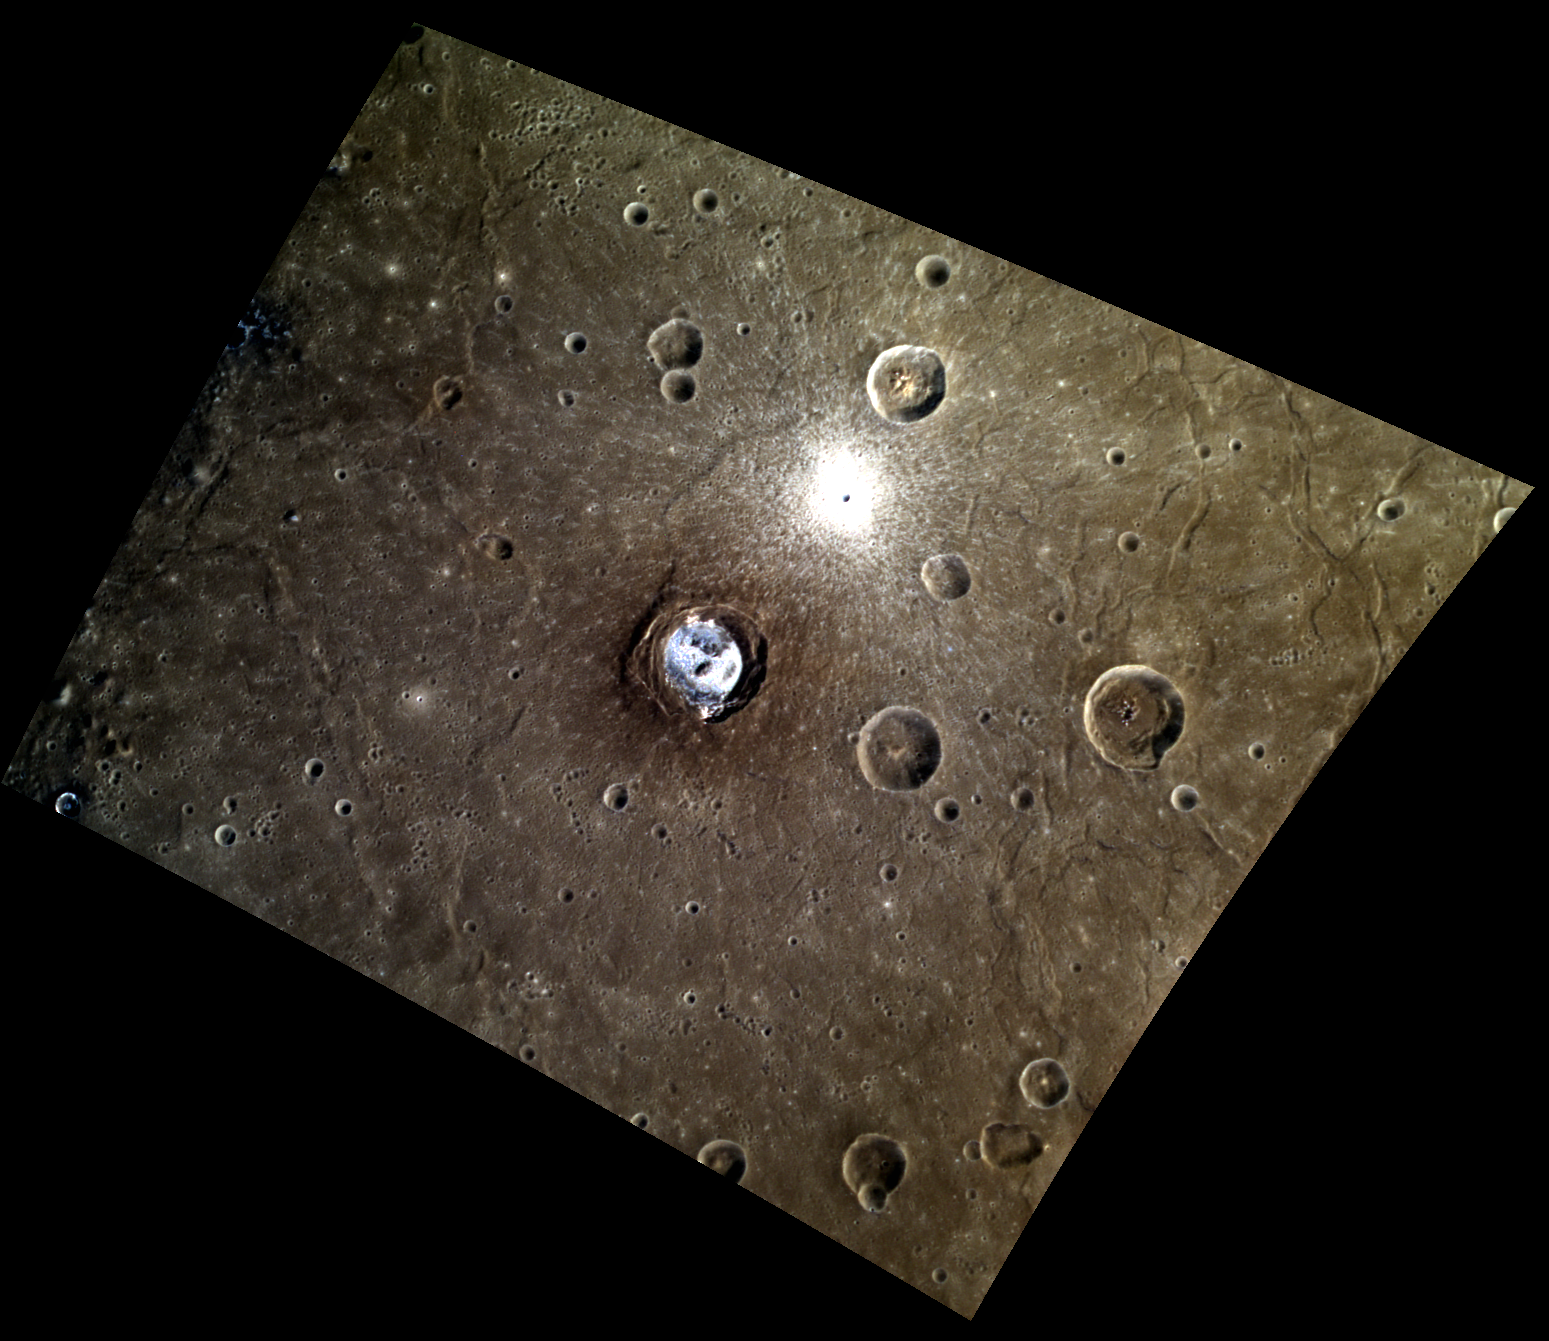

Colorful Kertesz in Caloris

The hollows-covered floor of Kertesz, located near the center of this image, distinguishes it from the other craters in this enhanced-color scene. A 3-kilometer crater also features prominently in this image despite its small size, due to its extensive set of young, bright rays. Both of these features are located on the floor of the great Caloris basin, which is a host to a variety of interesting tectonic features, including the troughs visible on the east side of this image.

This image was acquired as a high-resolution targeted color observation. Targeted color observations are images of a small area on Mercury’s surface at resolutions higher than the 1-kilometer/pixel 8-color base map. During MESSENGER’s one-year primary mission, hundreds of targeted color observations were obtained. During MESSENGER’s extended mission, high-resolution targeted color observations are more rare, as the 3-color base map covered Mercury’s northern hemisphere with the highest-resolution color images that are possible.

Date acquired: November 01, 2013
Image Mission Elapsed Time (MET): 25622919, 25622939, 25622923
Image ID: 5115429, 5115434, 5115430
Instrument: Wide Angle Camera (WAC) of the Mercury Dual Imaging System (MDIS)
WAC filters: 9, 7, 6 (996, 748, 433 nanometers) in red, green, and blue
Center Latitude: 27.16°
Center Longitude: 146.1° E
Resolution: 272 meters/pixel
Scale: Kertesz has a diameter of 32 kilometers (20 miles)
Incidence Angle: 42.4°
Emission Angle: 36.9°
Phase Angle: 78.2°

The MESSENGER spacecraft is the first ever to orbit the planet Mercury, and the spacecraft’s seven scientific instruments and radio science investigation are unraveling the history and evolution of the Solar System’s innermost planet. MESSENGER acquired over 150,000 images and extensive other data sets. MESSENGER is capable of continuing orbital operations until early 2015.

For information regarding the use of images, see the MESSENGER image use policy.

Credit: NASA/Johns Hopkins University Applied Physics Laboratory/Carnegie Institution of Washington